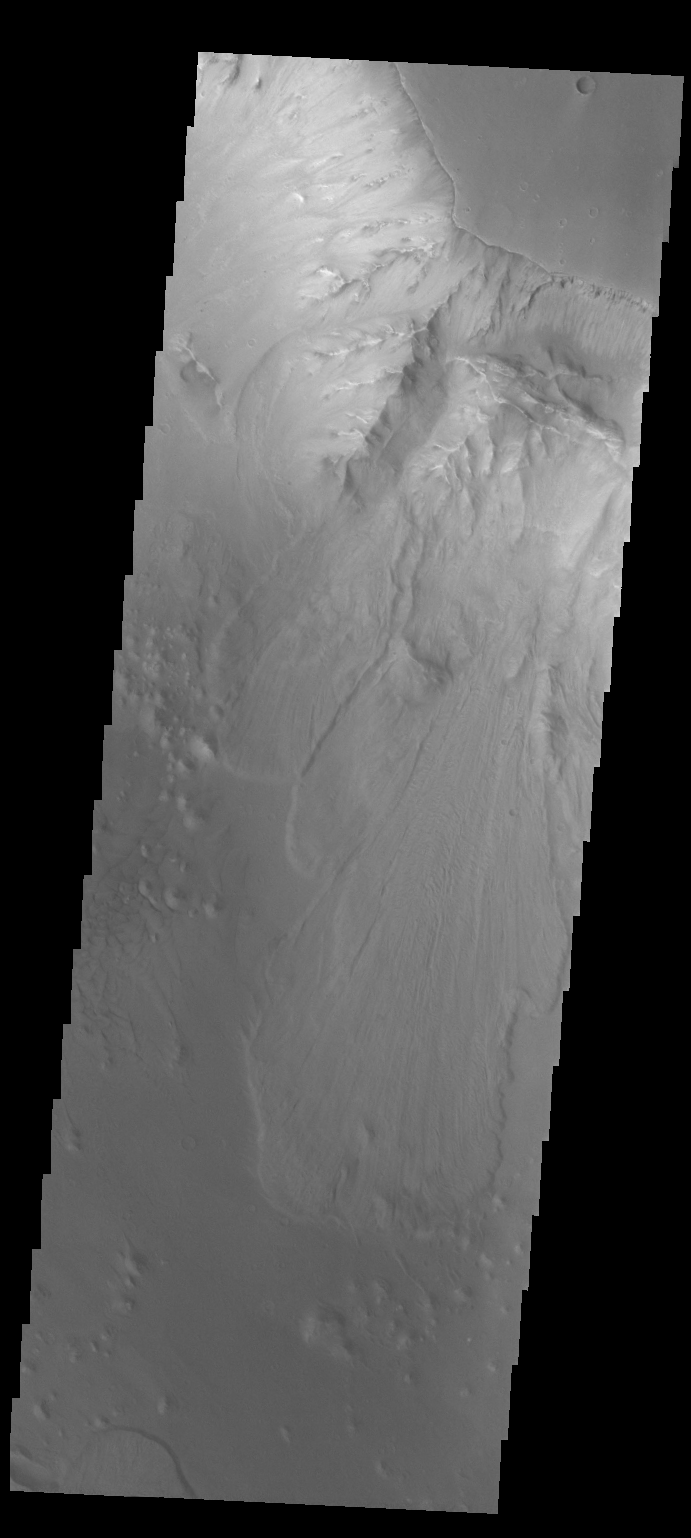

Ganges Chasma

This VIS image shows a landslide deposit in Ganges Chasma.

Credit: NASA/JPL-Caltech/ASU